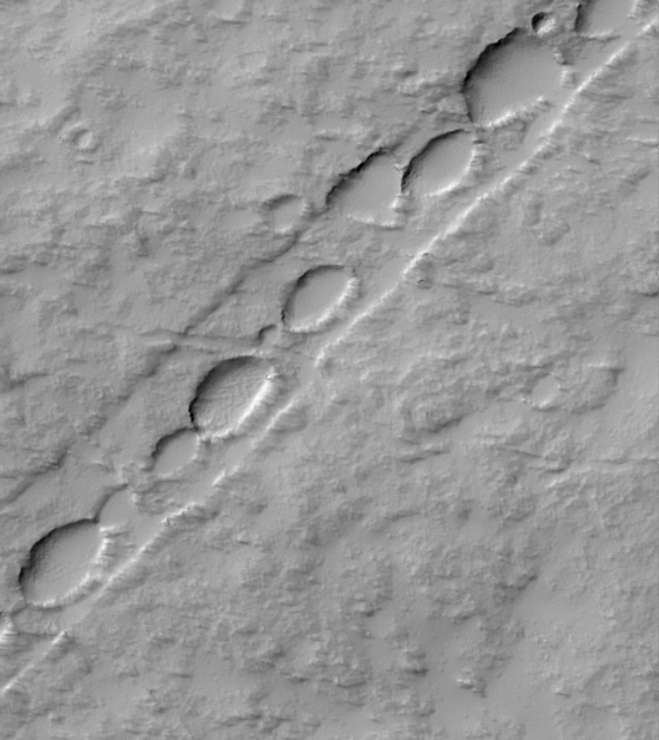

Chain of Pits on Pavonis Mons

Pavonis Mons is the middle of the three large Tharsis Montes volcanoes in the martian western hemisphere. Located on the equator at about 113°W longitude, Pavonis Mons stands as much as 7 kilometers (4 miles) above the surrounding plain. The Mars Global Surveyor (MGS) Mars Orbiter Camera (MOC) recently spied the above chain of elliptical pits on the lower east flank of Pavonis Mons. The picture covers an area 3 kilometers (1.9 miles) wide by 3.4 kilometers (2.1 miles) in length. The pits are aligned down the center of a 485 meters-(530 yards)-wide, shallow trough. The straight trough and the pits were both formed by collapse associated with faulting. The scarp on each side of the trough is a fault line–troughs of this type are known to geologists as graben. Such features are typically formed when the ground is being moved apart by tectonic forces, or when the ground is uplifted by molten rock injected into the near sub-surface from deeper underground. Both processes may be contributing to the features seen on Pavonis Mons. The pits follow the trend of these faults, and indicate the locus of collapse. Illumination is from the upper left in this image.

Malin Space Science Systems and the California Institute of Technology built the MOC using spare hardware from the Mars Observer mission. MSSS operates the camera from its facilities in San Diego, CA. The Jet Propulsion Laboratory’s Mars Surveyor Operations Project operates the Mars Global Surveyor spacecraft with its industrial partner, Lockheed Martin Astronautics, from facilities in Pasadena, CA and Denver, CO.

Credit: NASA/JPL/MSSS